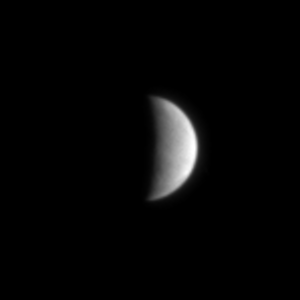

Icy Enceladus

Saturn’s brilliant jewel, water-ice-covered Enceladus, is the most reflective body in the solar system.

Reflecting greater than 90 percent of the incidental sunlight, this moon was the source of much surprise during the Voyager era. Enceladus (pronounced “en-SELL-uh-duss”), exhibits both smooth and lightly cratered terrains that are crisscrossed here and there by linear, groove-like features. It also has characteristics similar to those of Jupiter’s moons, Ganymede and Europa, making it one of Saturn’s most enigmatic moons.

Cassini will investigate its rich geologic record in a series of four planned close flybys. The first flyby is scheduled for Feb. 17, 2005.

The image was taken in visible light with the Cassini spacecraft narrow angle camera on July 3, 2004, from a distance of 1.6 million kilometers (990,000 miles) from Enceladus and at a Sun-Enceladus-spacecraft, or phase angle of about 103 degrees. The image scale is 10 kilometers (6 miles) per pixel. Enceladus is roughly 499 kilometers (310 miles) across. The image has not been magnified.

The Cassini-Huygens mission is a cooperative project of NASA, the European Space Agency and the Italian Space Agency. The Jet Propulsion Laboratory, a division of the California Institute of Technology in Pasadena, manages the Cassini-Huygens mission for NASA’s Office of Space Science, Washington, D.C. The Cassini orbiter and its two onboard cameras, were designed, developed and assembled at JPL. The imaging team is based at the Space Science Institute, Boulder, Colo.

Credit: NASA/JPL/Space Science Institute